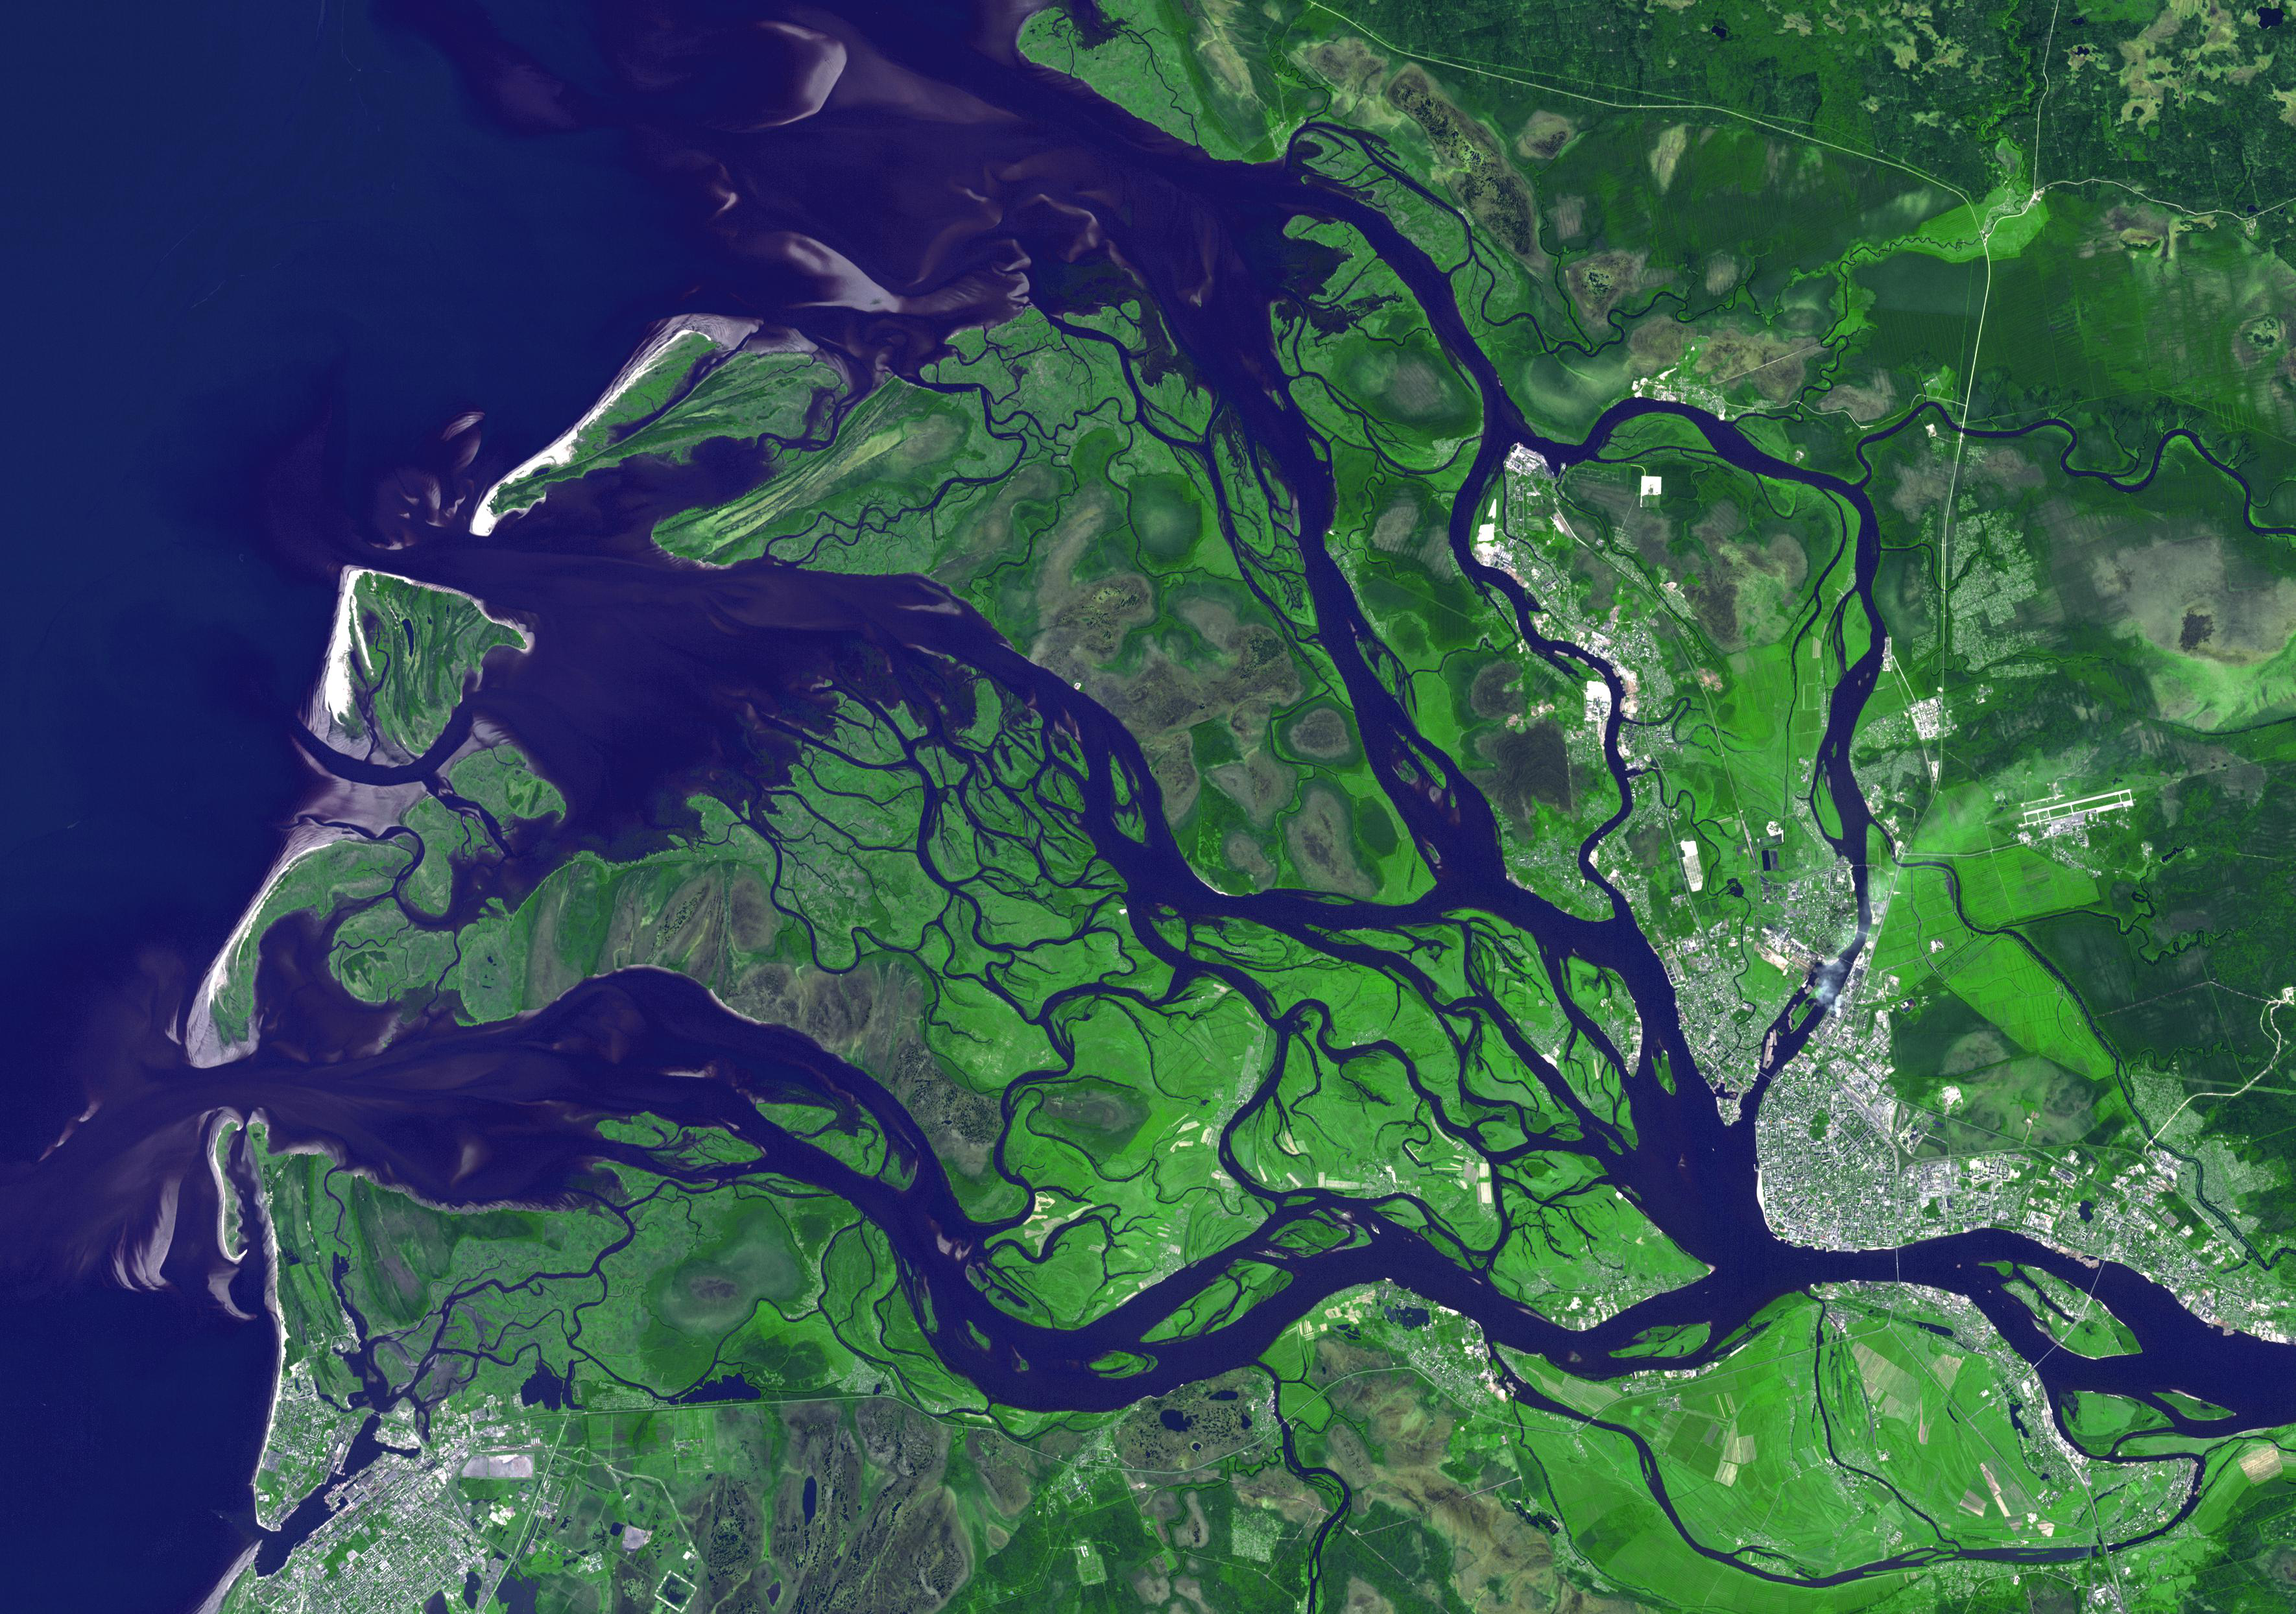

Arkhangelsk, Russia

Arkhangelsk (or Archangel in English) is a city and the administrative capital of Archangelsk Oblast, Russia. It is situated on both banks of the Dvina River near where it flows into the White Sea. As early as 800 the area was known to the Vikings to have a settlement, that they raided around 1000. In the 12th century, the Novogordians established the Archangel Michael Monastery. For the next 400 years, conflict between Russia and Sweden for control of the White Sea and the Kola Peninsula led to shifting rulers for Arkhangelsk. Construction of a railway to Moscow in the late 1800s signaled a revival of the city’s economy. During both world wars, Arkhangelsk was a major port of entry for Allied aid. The image was acquired July 14, 2010, covers an area of 37.3 x 53.1 km, and is located at 64.5 degrees north latitude, 40.5 degrees east longitude.

With its 14 spectral bands from the visible to the thermal infrared wavelength region and its high spatial resolution of 15 to 90 meters (about 50 to 300 feet), ASTER images Earth to map and monitor the changing surface of our planet. ASTER is one of five Earth-observing instruments launched Dec. 18, 1999, on Terra. The instrument was built by Japan’s Ministry of Economy, Trade and Industry. A joint U.S./Japan science team is responsible for validation and calibration of the instrument and data products.

The broad spectral coverage and high spectral resolution of ASTER provides scientists in numerous disciplines with critical information for surface mapping and monitoring of dynamic conditions and temporal change. Example applications are: monitoring glacial advances and retreats; monitoring potentially active volcanoes; identifying crop stress; determining cloud morphology and physical properties; wetlands evaluation; thermal pollution monitoring; coral reef degradation; surface temperature mapping of soils and geology; and measuring surface heat balance.

The U.S. science team is located at NASA’s Jet Propulsion Laboratory, Pasadena, Calif. The Terra mission is part of NASA’s Science Mission Directorate, Washington, D.C.

Credit: NASA/GSFC/METI/ERSDAC/JAROS, and U.S./Japan ASTER Science Team